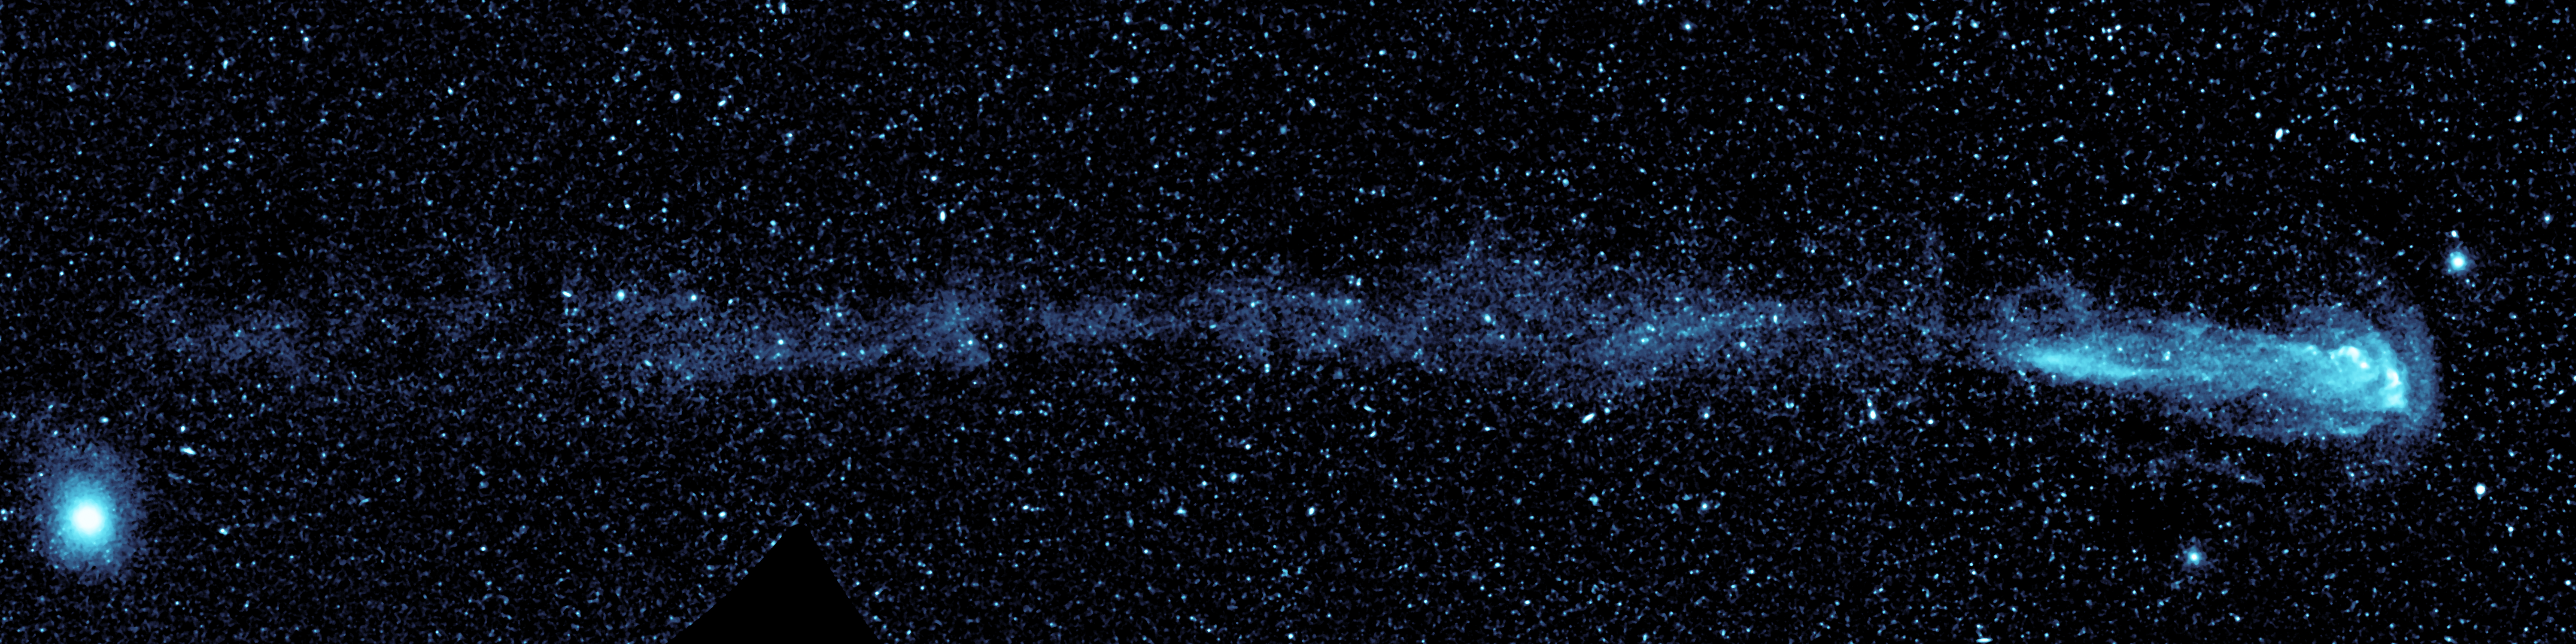

Mira Soars Through the Sky

New ultraviolet images from NASA’s Galaxy Evolution Explorer shows a speeding star that is leaving an enormous trail of “seeds” for new solar systems. The star, named Mira (pronounced my-rah) after the latin word for “wonderful,” is shedding material that will be recycled into new stars, planets and possibly even life as it hurls through our galaxy.

In figure 1, the upper panel shows Mira’s full, comet-like tail as seen only in shorter, or “far” ultraviolet wavelengths, while the lower panel is a combined view showing both far and longer, or “near” ultraviolet wavelengths. The close-up picture at bottom gives a better look at Mira itself, which appears as a pinkish dot, and is moving from left to right in this view. Shed material appears in light blue. The dots in the picture are stars and distant galaxies. The large blue dot on the left side of the upper panel, and the large yellow dot in the lower panel, are both stars that are closer to us than Mira.

The Galaxy Evolution Explorer discovered the strange tail during part of its routine survey of the entire sky at ultraviolet wavelengths. When astronomers first saw the picture, they were shocked because Mira has been studied for over 400 years yet nothing like this has ever been documented before.

Mira’s comet-like tail stretches a startling 13 light-years across the sky. For comparison, the nearest star to our sun, Proxima Centauri, is only about 4 light-years away. Mira’s tail also tells a tale of its history — the material making it up has been slowly blown off over time, with the oldest material at the end of the tail being released about 30,000 years ago (figure 2).

Mira is a highly evolved, “red giant” star near the end of its life. Technically, it is called an asymptotic giant branch star. It is red in color and bloated; for example, if a red giant were to replace our sun, it would engulf everything out to the orbit of Mars. Our sun will mature into a red giant in about 5 billion years.

Like other red giants, Mira will lose a large fraction of its mass in the form of gas and dust. In fact, Mira ejects the equivalent of the Earth’s mass every 10 years. It has released enough material over the past 30,000 years to seed at least 3,000 Earth-sized planets or 9 Jupiter-sized ones.

While most stars travel along together around the disk of our Milky Way, Mira is charging through it. Because Mira is not moving with the “pack,” it is moving much faster relative to the ambient gas in our section of the Milky Way. It is zipping along at 130 kilometers per second, or 291,000 miles per hour, relative to this gas.

Mira’s breakneck speed together with its outflow of material are responsible for its unique glowing tail. Images from the Galaxy Evolution Explorer show a large build-up of gas, or bow shock, in front of the star, similar to water piling up in front of a speeding boat. Scientists now know that hot gas in this bow shock mixes with the cooler, hydrogen gas being shed from Mira, causing it to heat up as it swirls back into a turbulent wake. As the hydrogen gas loses energy, it fluoresces with ultraviolet light, which the Galaxy Evolution Explorer can detect.

Mira, also known as Mira A, is not alone in its travels through space. It has a distant companion star called Mira B that is thought to be the burnt-out, dead core of a star, called a white dwarf. Mira A and B circle around each other slowly, making one orbit about every 500 years. Astronomers believe that Mira B has no effect on Mira’s tail.

Mira is also what’s called a pulsating variable star. It dims and brightens by a factor of 1,500 every 332 days, and will become bright enough to see with the naked eye in mid-November 2007. Because it was the first variable star with a regular period ever discovered, other stars of this type are often referred to as “Miras.”

Mira is located 350 light-years from Earth in the constellation Cetus, otherwise known as the whale. Coincidentally, Mira and its “whale of a tail” can be found in the tail of the whale constellation.

These images were between November 18 and December 15, 2006.

Credit: NASA/JPL-Caltech